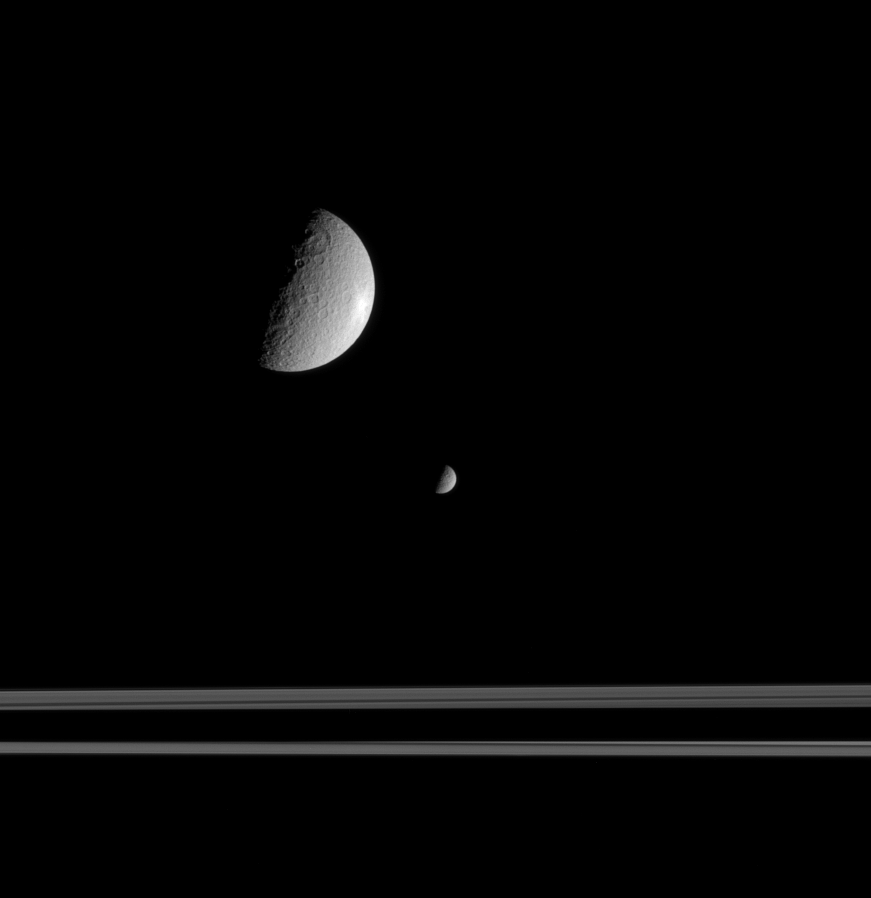

Misleading Perspective

The Saturn moon Mimas is much smaller than Rhea, but the geometry of this scene exaggerates the actual differences in size. Here, Mimas is on the opposite side of the rings from Rhea and Cassini. Mimas’ diameter is 397 kilometers (247 miles), while Rhea’s diameter is 1,528 kilometers (949 miles).

Saturn’s shadow slices across the ringplane here. The view looks toward the Saturn-facing hemisphere on Mimas, and the anti-Saturn hemisphere on Rhea.

The image was taken in visible light with the narrow-angle camera on Sept. 9, 2005, from a distance of approximately 1.5 million kilometers (900,000 miles) from Rhea. Mimas was located on the far side of the rings, about 670,000 kilometers (420,000 miles) farther from Cassini. The image scale is 9 kilometers (6 miles) per pixel on Rhea and 13 kilometers (8 miles) per pixel on Mimas.

The Cassini-Huygens mission is a cooperative project of NASA, the European Space Agency and the Italian Space Agency. The Jet Propulsion Laboratory, a division of the California Institute of Technology in Pasadena, manages the mission for NASA’s Science Mission Directorate, Washington, D.C. The Cassini orbiter and its two onboard cameras were designed, developed and assembled at JPL. The imaging operations center is based at the Space Science Institute in Boulder, Colo.

Credit: NASA/JPL/Space Science Institute